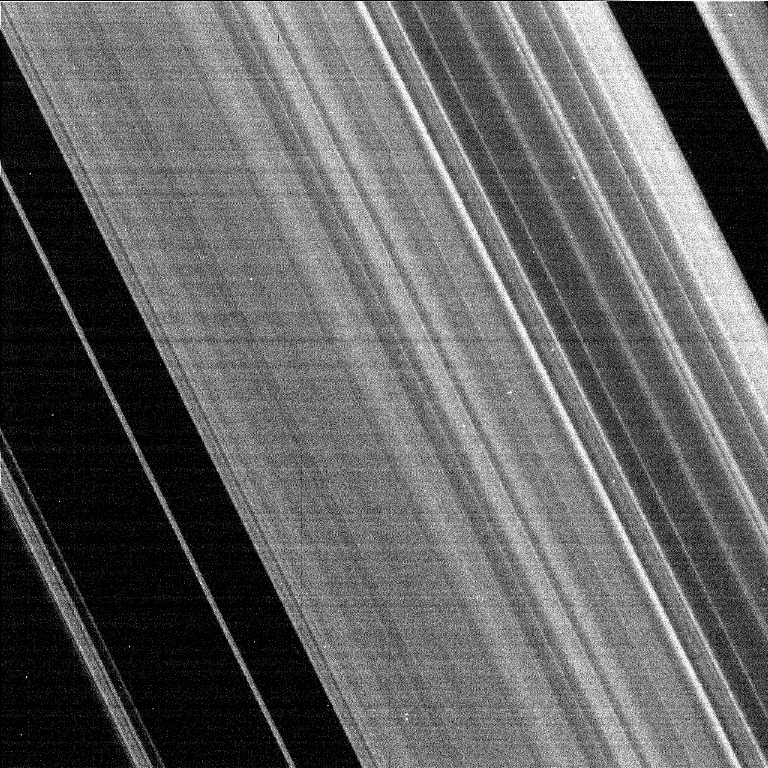

Cassini Captures the Cassini Division

This image shows the region of Saturn’s rings known as the Cassini Division. It was taken by the narrow angle camera on the Cassini spacecraft after successful entry into Saturn’s orbit. The view shows the dark, or unlit, side of the rings.

Credit: NASA/JPL/Space Science Institute